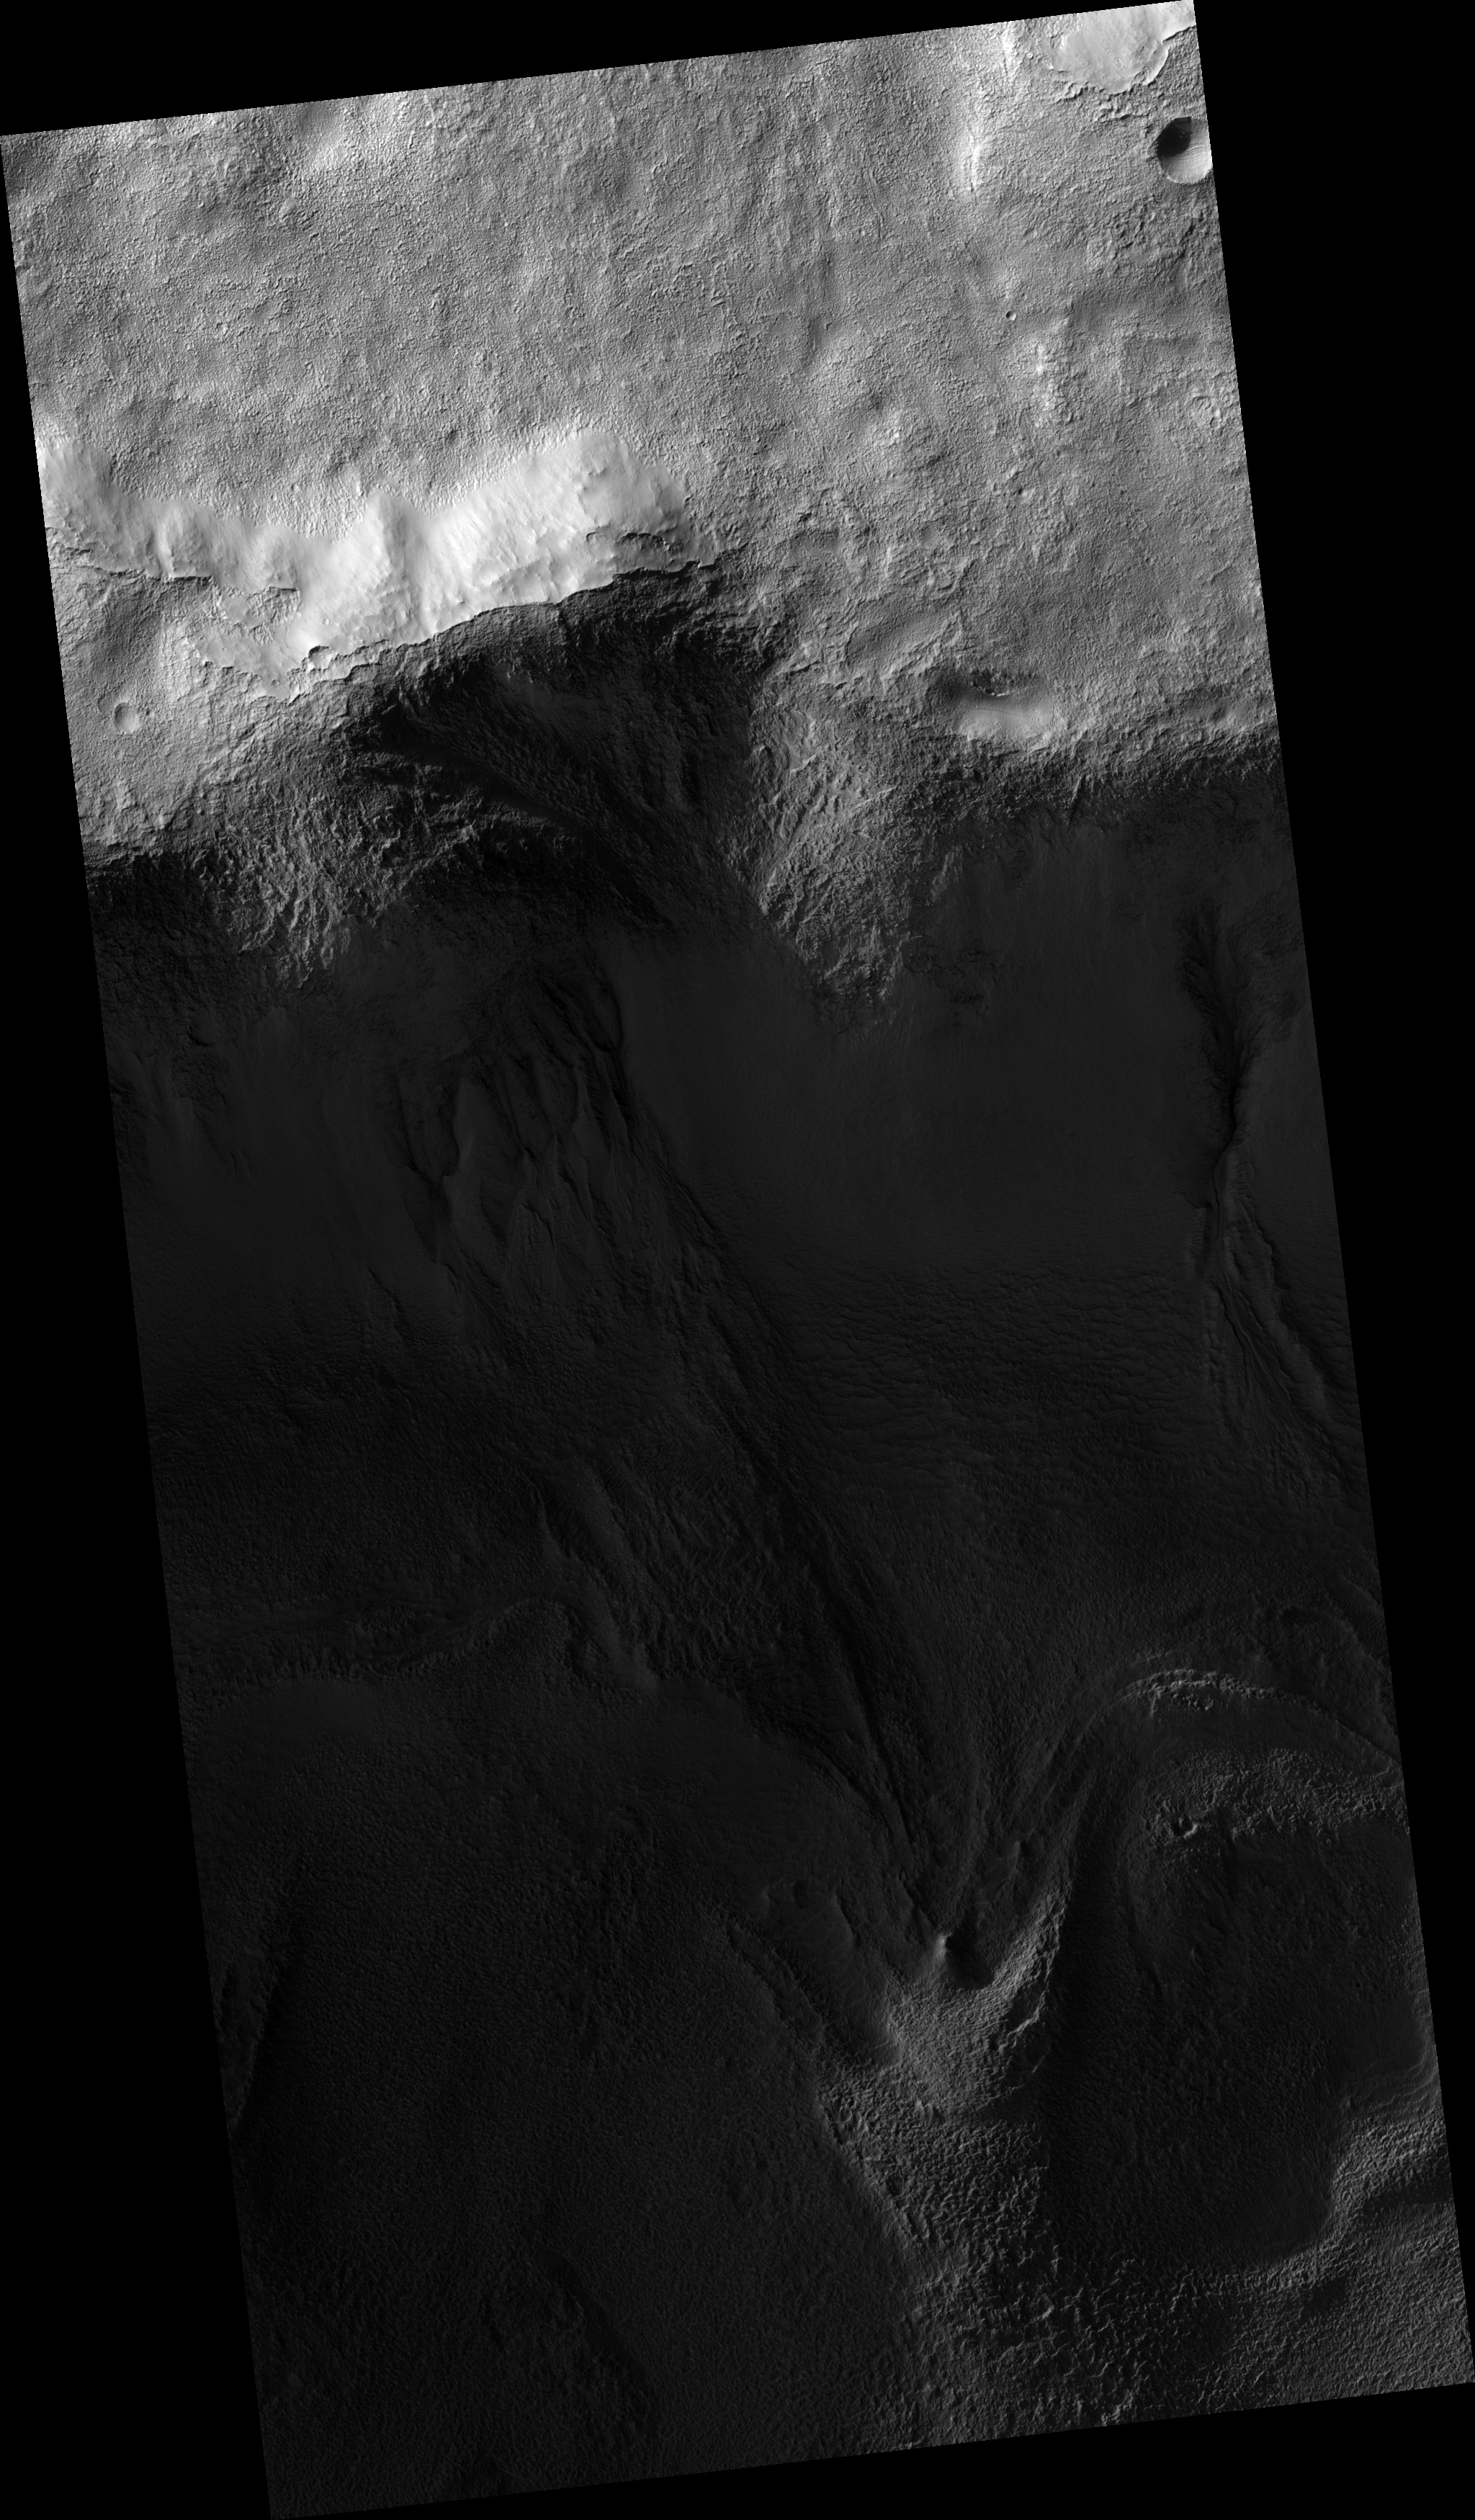

Gullies

Image PSP_001330_1395 was taken by the High Resolution Imaging Science Experiment (HiRISE) camera onboard the Mars Reconnaissance Orbiter spacecraft on November 8, 2006. The complete image is centered at -40.1 degrees latitude, 132.3 degrees East longitude. The range to the target site was 248.4 km (155.2 miles). At this distance the image scale is 49.7 cm/pixel (with 2 x 2 binning) so objects ~149 cm across are resolved. The image shown here has been map-projected to 50 cm/pixel and north is up. The image was taken at a local Mars time of 3:39 PM and the scene is illuminated from the west with a solar incidence angle of 78 degrees, thus the sun was about 12 degrees above the horizon. At a solar longitude of 132.2 degrees, the season on Mars is Northern Summer.

NASA’s Jet Propulsion Laboratory, a division of the California Institute of Technology in Pasadena, manages the Mars Reconnaissance Orbiter for NASA’s Science Mission Directorate, Washington. Lockheed Martin Space Systems, Denver, is the prime contractor for the project and built the spacecraft. The High Resolution Imaging Science Experiment is operated by the University of Arizona, Tucson, and the instrument was built by Ball Aerospace and Technology Corp., Boulder, Colo.

Credit: NASA/JPL/Univ. of Arizona